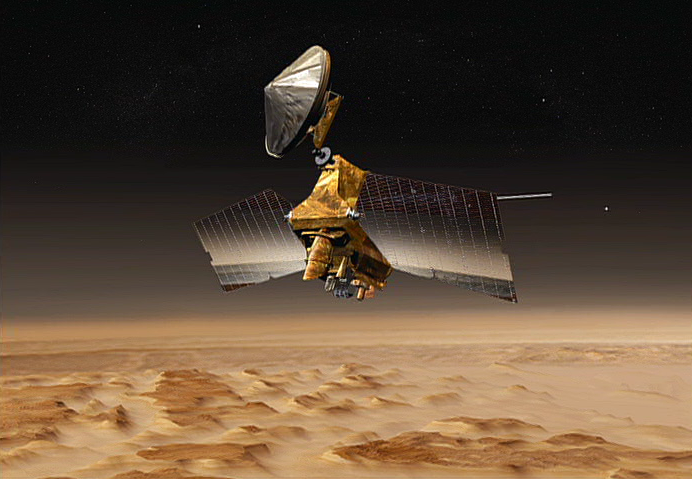

Bird’s Eye View of Mars

This artist’s concept shows NASA’s Mars Reconnaissance Orbiter mission over the red planet.

NASA launched this multipurpose spacecraft to advance our understanding of Mars through detailed observation, to examine potential landing sites for future surface missions and to provide a high-data-rate communications relay for those missions.

The orbiter’s shallow radar experiment, one of six science instruments on board, is designed to probe the internal structure of Mars’ polar ice caps, as well as to gather information planet-wide about underground layers of ice, rock and, perhaps, liquid water, which might be accessible from the surface.

Credit: NASA/JPL